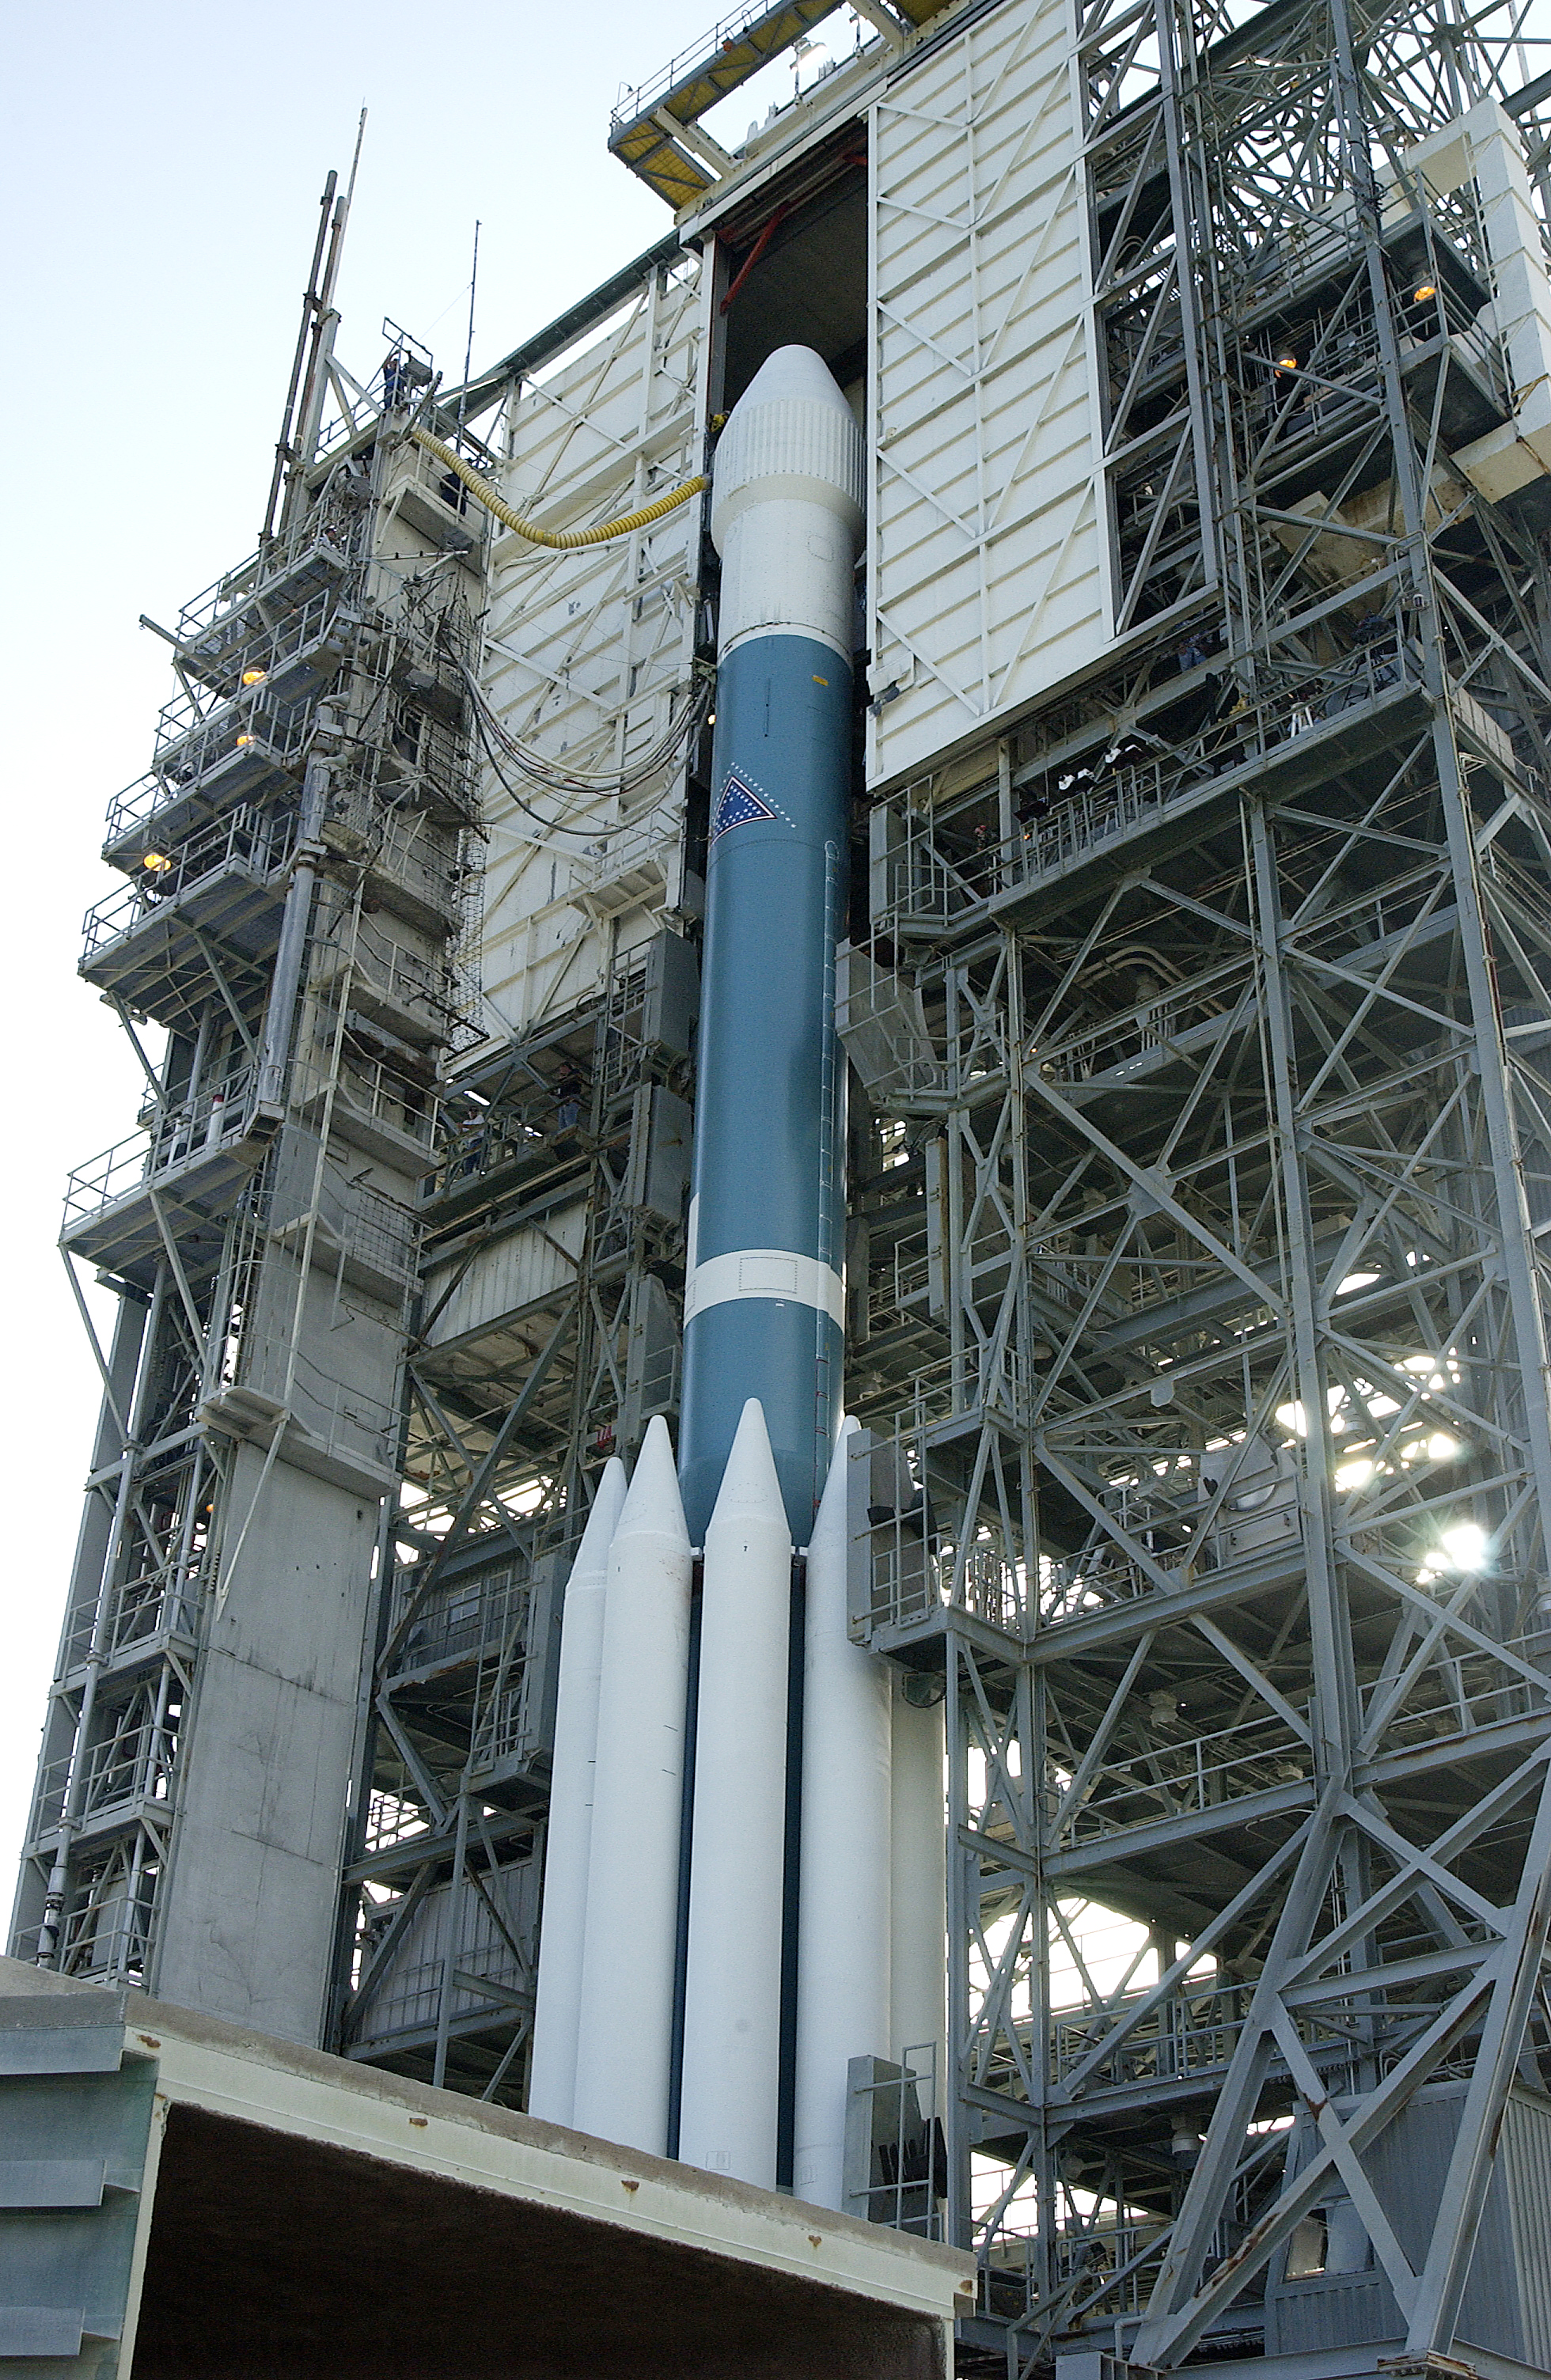

Spitzer's Rocket

The rocked that launched the Spitzer Space Telescope, seen here on August 24, 2003, the day before the launch.

Credit: NASA/KSC